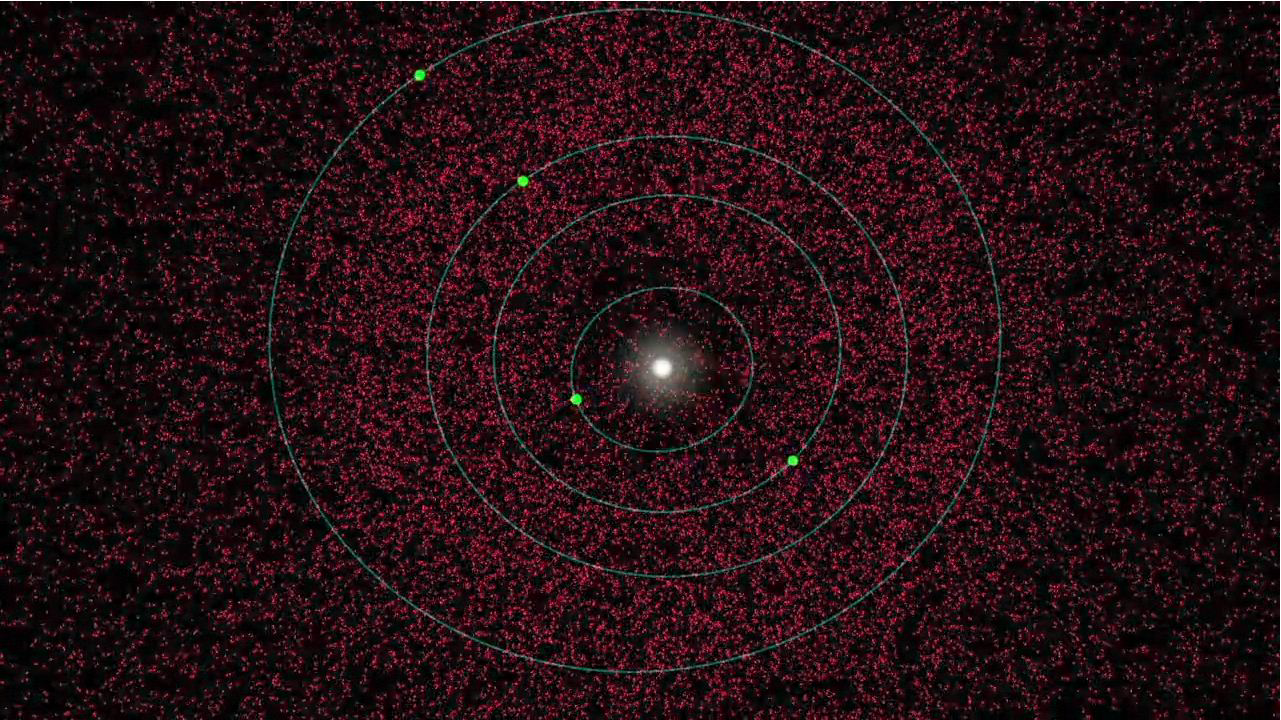

Changing Views of Our Solar System

This animation illustrates new results from NASA’s Wide-field Infrared Survey Explorer, or WISE, taken during its one-year survey of the sky in infrared light. The asteroid-hunting portion of the mission, called NEOWISE, scanned for asteroids both in the main belt between Mars and Jupiter, and those near Earth. The observations led to a reduced estimate of the total population of medium to large-sized near-Earth asteroids (objects larger than 330 feet or 100 meters).

The movie begins by showing a simulated view of the estimated population before the NEOWISE survey, depicted in red. Each dot represents one asteroid. Object sizes are not to scale. At that time, the best models for the entire population, based on visible-light surveys, indicated roughly 36,000 members.

The movie then reveals known asteroids in orange. About 5,200 near-Earth asteroids larger than 330 feet have already been discovered. Next, the blue dots show which asteroids NEOWISE observed, and the white dots are those the project discovered. The NEOWISE telescope observed more than 500 of these space rocks, including the newfound ones.

The animation also illustrates how NEOWISE was able to capture a slice of the near-Earth asteroid population. The telescope orbited the poles of Earth, continuously taking snapshots of the sky at 90-degree angles from the sun. As Earth orbited around the sun, WISE detected more and more near-Earth asteroids. It also saw more than 150,000 asteroids in the main belt between Mars and Jupiter, which are not shown here.

From these data, the science team was able to make the most accurate estimates to date of what the entire near-Earth asteroid population looks like. The next part of the movie shows what the mission found — fewer total numbers. The NEOWISE observations indicate that there are about 20,500 near-Earth asteroids in total that are larger than 330 feet — 43 percent less than previous estimates of 36,000.

JPL manages the Wide-field Infrared Survey Explorer for NASA’s Science Mission Directorate, Washington. The principal investigator, Edward Wright, is at UCLA. The mission was competitively selected under NASA’s Explorers Program managed by the Goddard Space Flight Center, Greenbelt, Md. The science instrument was built by the Space Dynamics Laboratory, Logan, Utah, and the spacecraft was built by Ball Aerospace & Technologies Corp., Boulder, Colo. Science operations and data processing take place at the Infrared Processing and Analysis Center at the California Institute of Technology in Pasadena. Caltech manages JPL for NASA.

Credit: NASA/JPL-Caltech